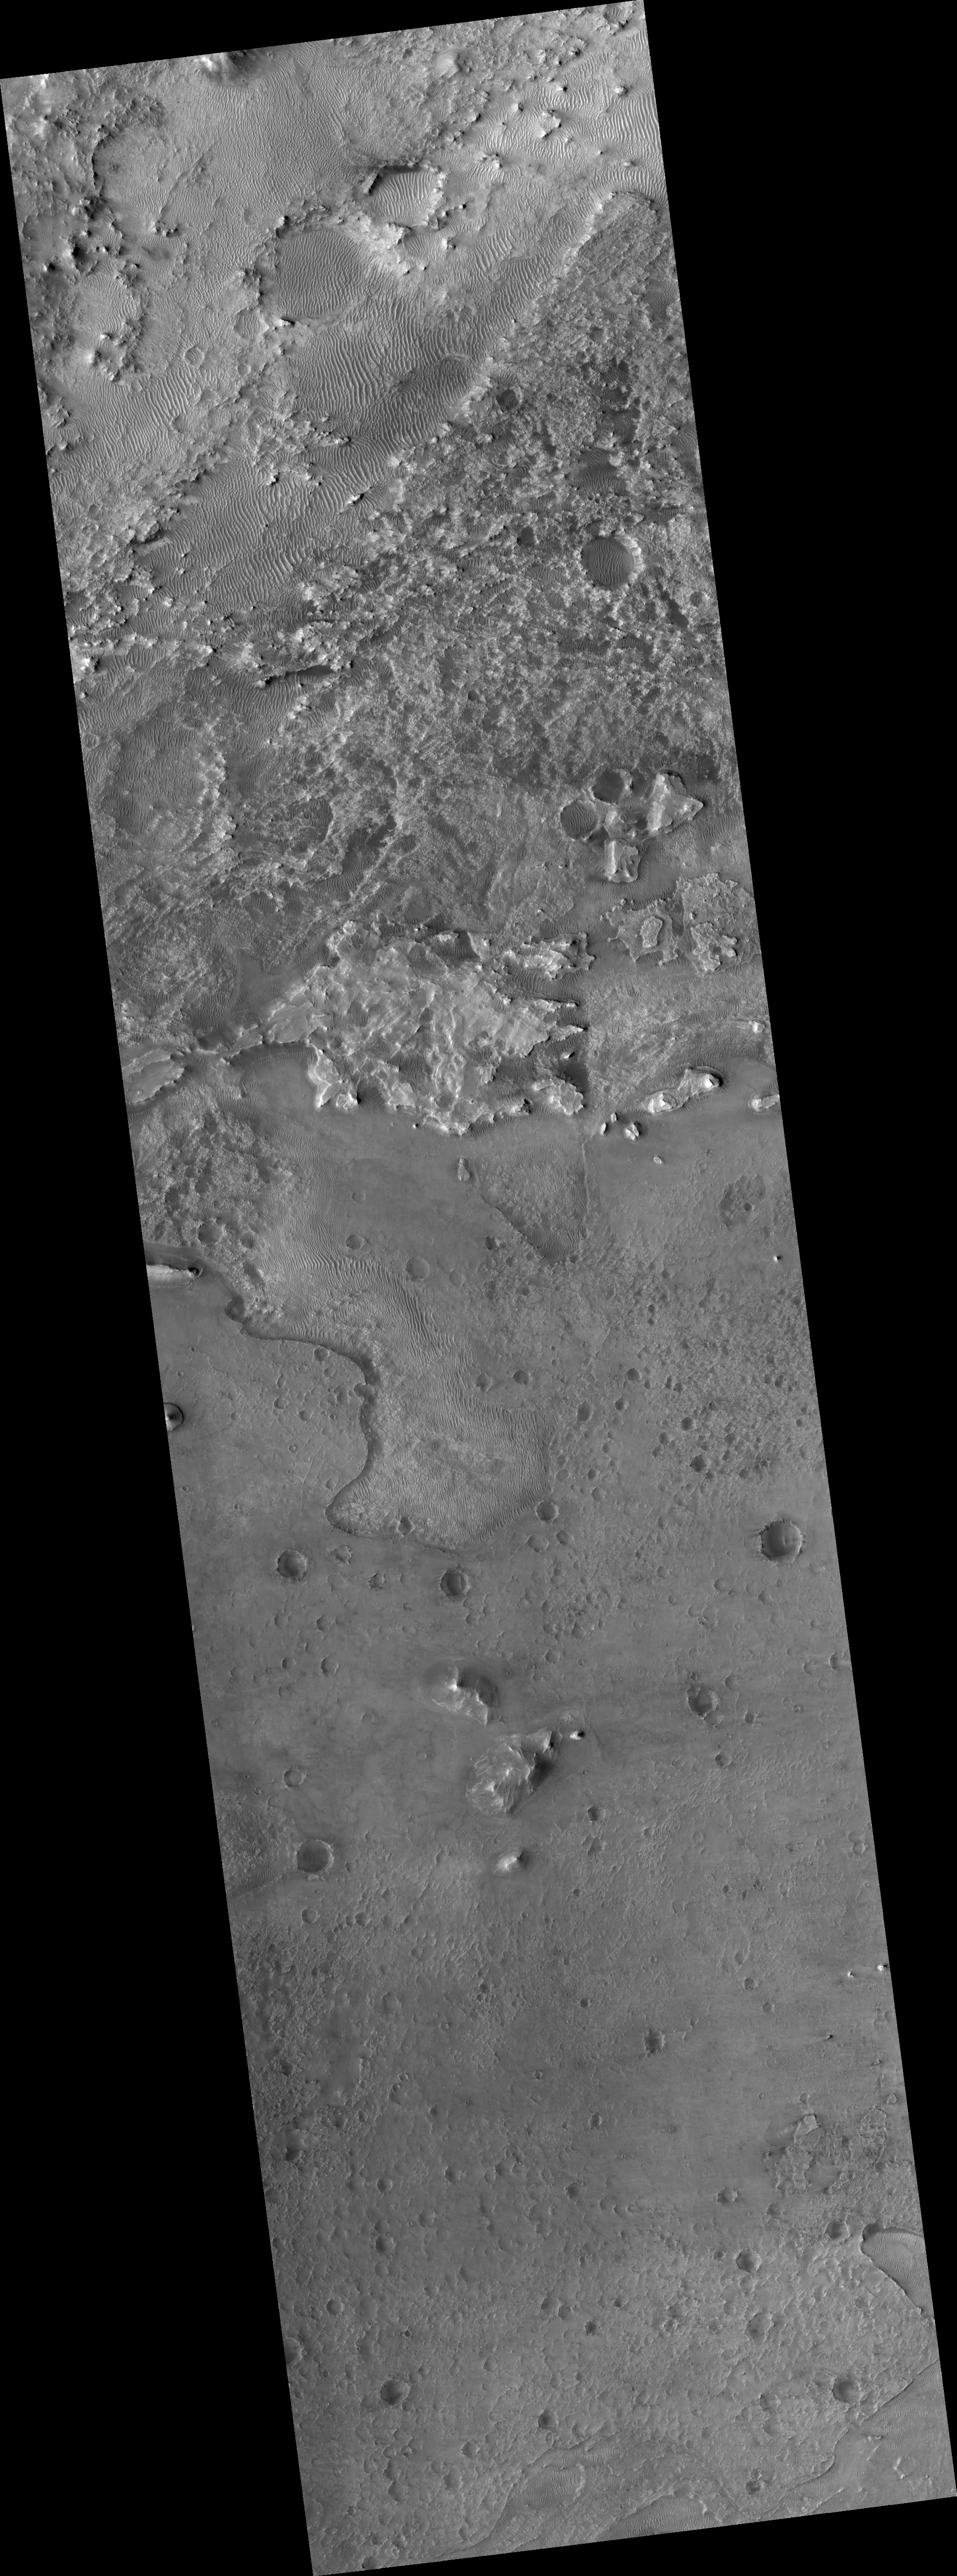

Proposed MSL Site in Nili Fossae Crater

HiRISE image (PSP_002743_1985) of proposed landing site for the Mars Science Laboratory (MSL) in Nili Fossae Crater.

Observation Toolbox
Acquisition date: 2 February 2007
Local Mars time: 3:36 PM
Degrees latitude (centered): 18.5°
Degrees longitude (East): 77.5°
Range to target site: 283.0 km (176.9 miles)
Original image scale range: 28.3 cm/pixel (with 1 x 1 binning) so objects ~85 cm across are resolved
Map-projected scale: 25 cm/pixel and north is up
Map-projection: EQUIRECTANGULAR
Emission angle: 9.0°
Phase angle: 66.8°
Solar incidence angle: 58°, with the Sun about 32° above the horizon
Solar longitude: 190.5°, Northern Autumn

NASA’s Jet Propulsion Laboratory, a division of the California Institute of Technology in Pasadena, manages the Mars Reconnaissance Orbiter for NASA’s Science Mission Directorate, Washington. Lockheed Martin Space Systems, Denver, is the prime contractor for the project and built the spacecraft. The High Resolution Imaging Science Experiment is operated by the University of Arizona, Tucson, and the instrument was built by Ball Aerospace and Technology Corp., Boulder, Colo.

Credit: NASA/JPL/Univ. of Arizona